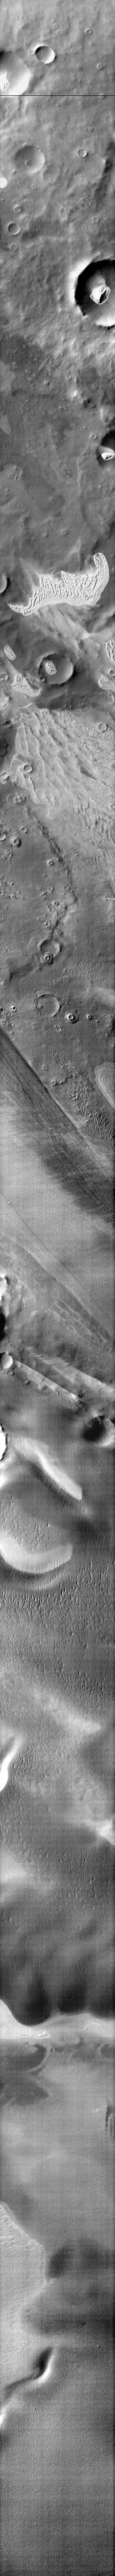

Southern Dunes

This infrared image of Terra Cimmeria contains dune fields located both on the floor of craters and on the plains between craters. Collected during the middle of southern summer, there is no longer any frost cover and the dunes are bright (warm) in the infrared.

Image information: IR instrument. Latitude -72.6N, Longitude 162.9E. 96 meter/pixel resolution.

Please see the THEMIS Data Citation Note for details on crediting THEMIS images.

Note: this THEMIS visual image has not been radiometrically nor geometrically calibrated for this preliminary release. An empirical correction has been performed to remove instrumental effects. A linear shift has been applied in the cross-track and down-track direction to approximate spacecraft and planetary motion. Fully calibrated and geometrically projected images will be released through the Planetary Data System in accordance with Project policies at a later time.

NASA’s Jet Propulsion Laboratory manages the 2001 Mars Odyssey mission for NASA’s Office of Space Science, Washington, D.C. The Thermal Emission Imaging System (THEMIS) was developed by Arizona State University, Tempe, in collaboration with Raytheon Santa Barbara Remote Sensing. The THEMIS investigation is led by Dr. Philip Christensen at Arizona State University. Lockheed Martin Astronautics, Denver, is the prime contractor for the Odyssey project, and developed and built the orbiter. Mission operations are conducted jointly from Lockheed Martin and from JPL, a division of the California Institute of Technology in Pasadena.

Credit: NASA/JPL/ASU